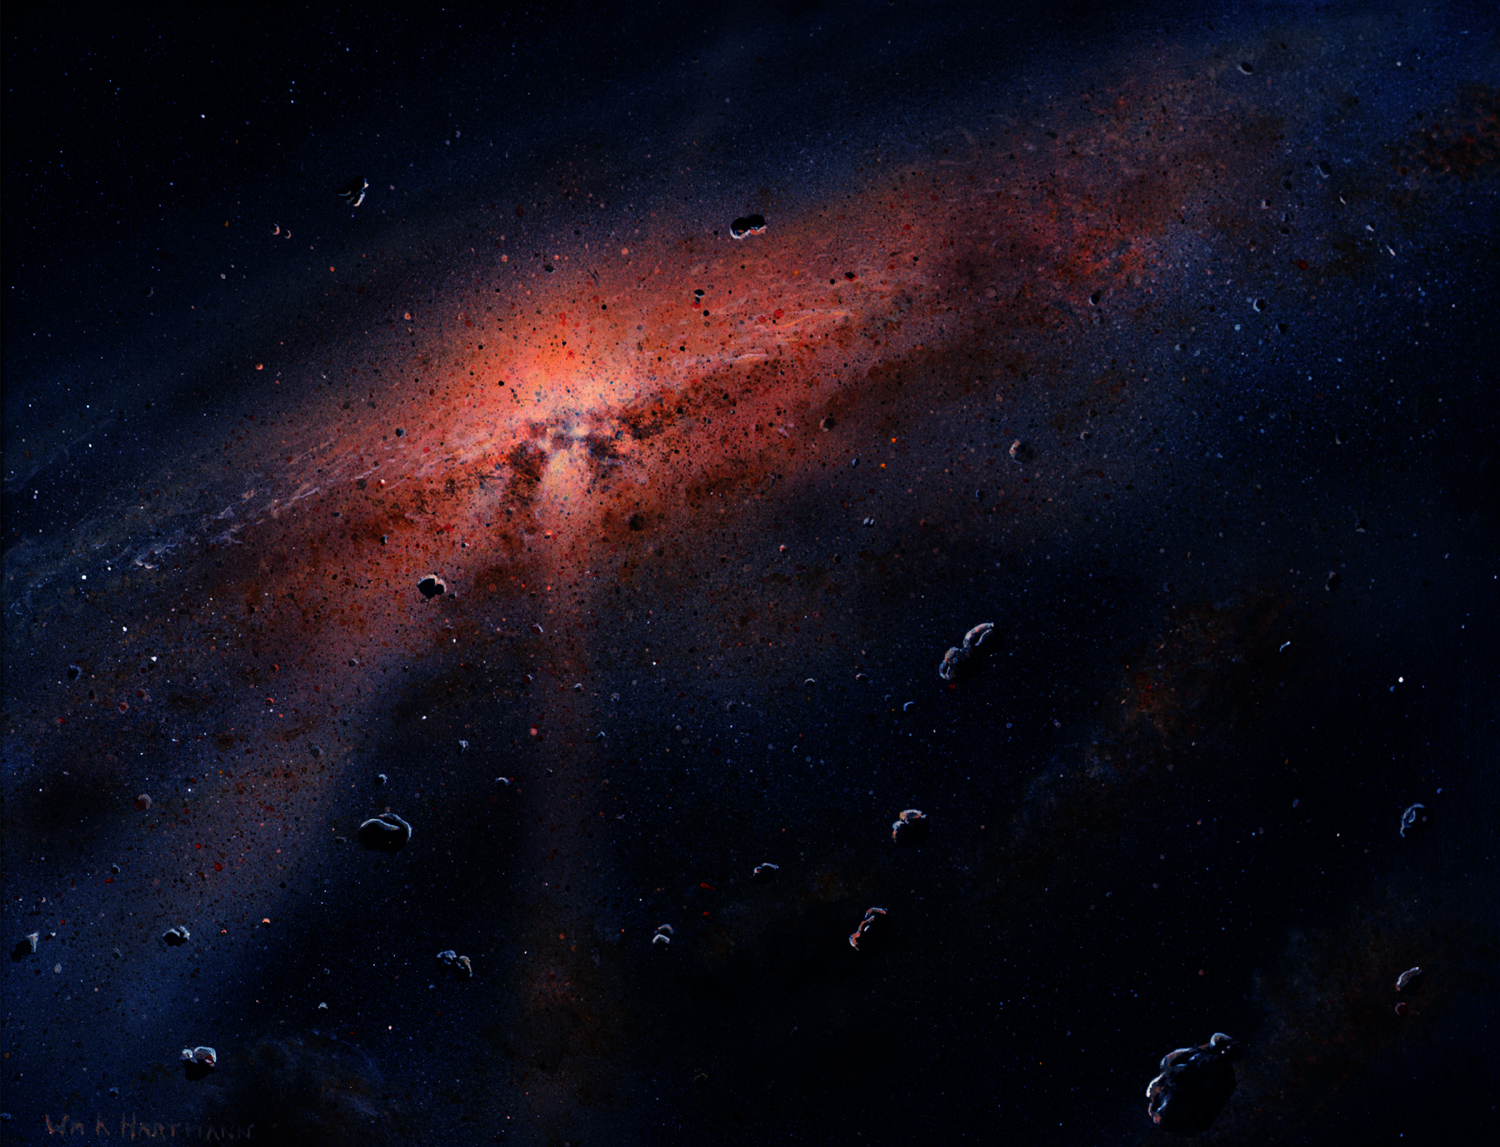

Hartmann Background

Artist’s rendition, part of the Mission Art series.

Dawn’s mission is managed by JPL for NASA’s Science Mission Directorate in Washington. Dawn is a project of the directorate’s Discovery Program, managed by NASA’s Marshall Space Flight Center in Huntsville, Alabama. UCLA is responsible for overall Dawn mission science. Orbital ATK, Inc., in Dulles, Virginia, designed and built the spacecraft. The German Aerospace Center, the Max Planck Institute for Solar System Research, the Italian Space Agency and the Italian National Astrophysical Institute are international partners on the mission team.

Credit: NASA/UCLA/William K. Hartmann